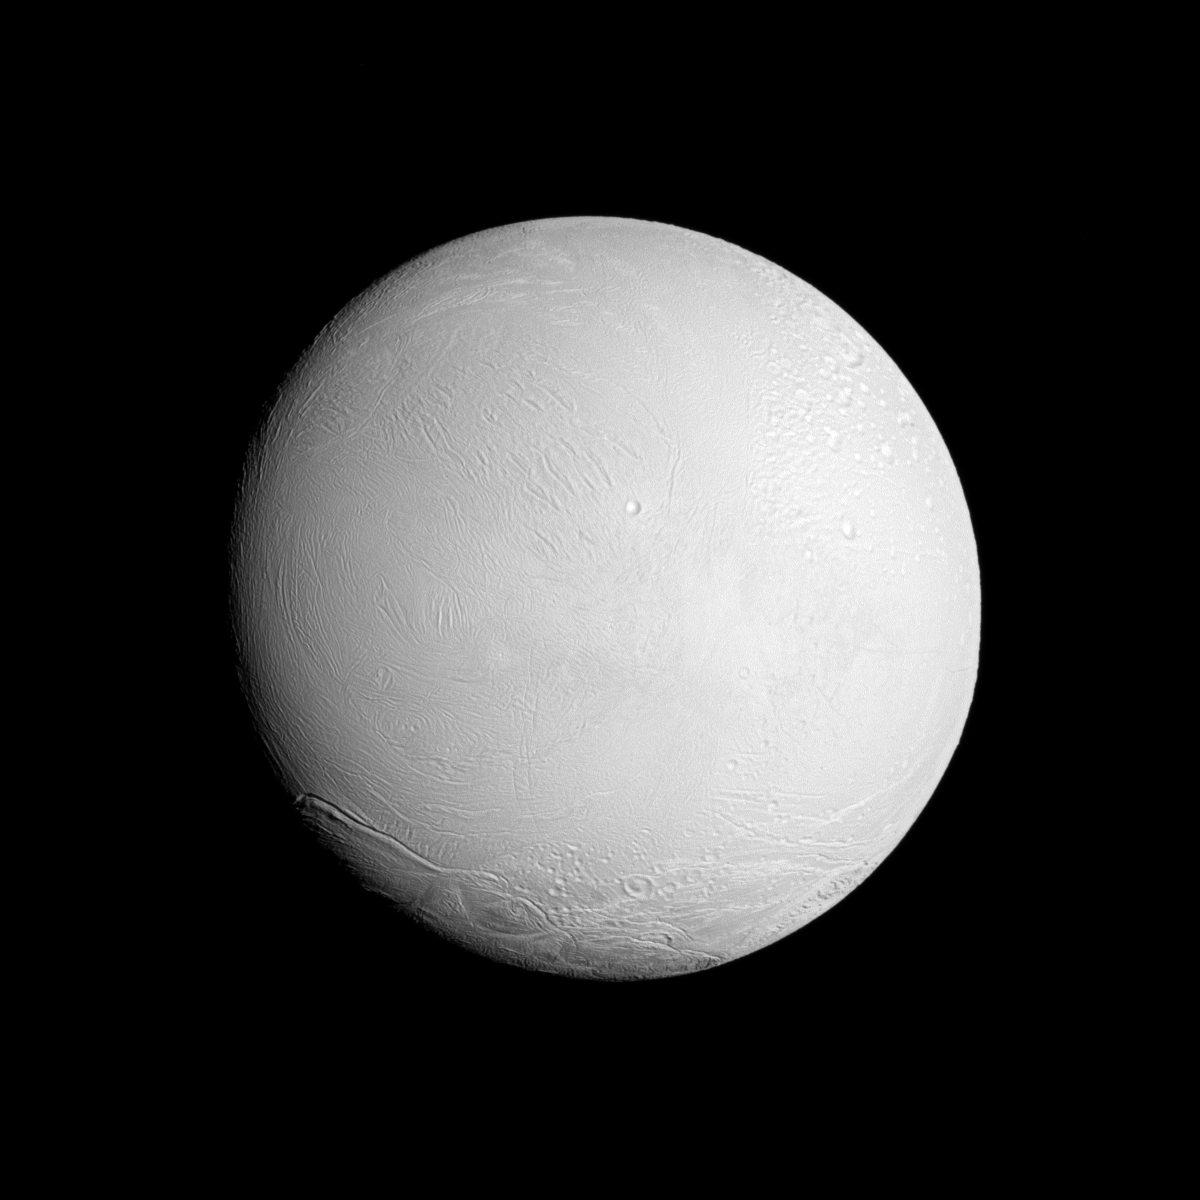

Brilliant Enceladus

The Cassini spacecraft looks at a brightly illuminated Enceladus and examines the surface of the leading hemisphere of this Saturnian moon.

See PIA11685 to learn more about the surface of Enceladus. See PIA11688 to learn about the jets of water ice emanating from the moon’s south polar region. North on Enceladus (313 miles across, or 504 kilometers) is up and rotated 21 degrees to the right.

The image was taken in visible light with the Cassini spacecraft narrow-angle camera on Nov. 6, 2011. The view was obtained at a distance of approximately 67,700 miles (109,000 kilometers) from Enceladus and at a Sun-Enceladus-spacecraft, or phase, angle of 21 degrees. Image scale is 2,130 feet (649 meters) per pixel.

The Cassini-Huygens mission is a cooperative project of NASA, the European Space Agency and the Italian Space Agency. The Jet Propulsion Laboratory, a division of the California Institute of Technology in Pasadena, manages the mission for NASA’s Science Mission Directorate, Washington, D.C. The Cassini orbiter and its two onboard cameras were designed, developed and assembled at JPL. The imaging operations center is based at the Space Science Institute in Boulder, Colo.

Credit: NASA/JPL-Caltech/Space Science Institute